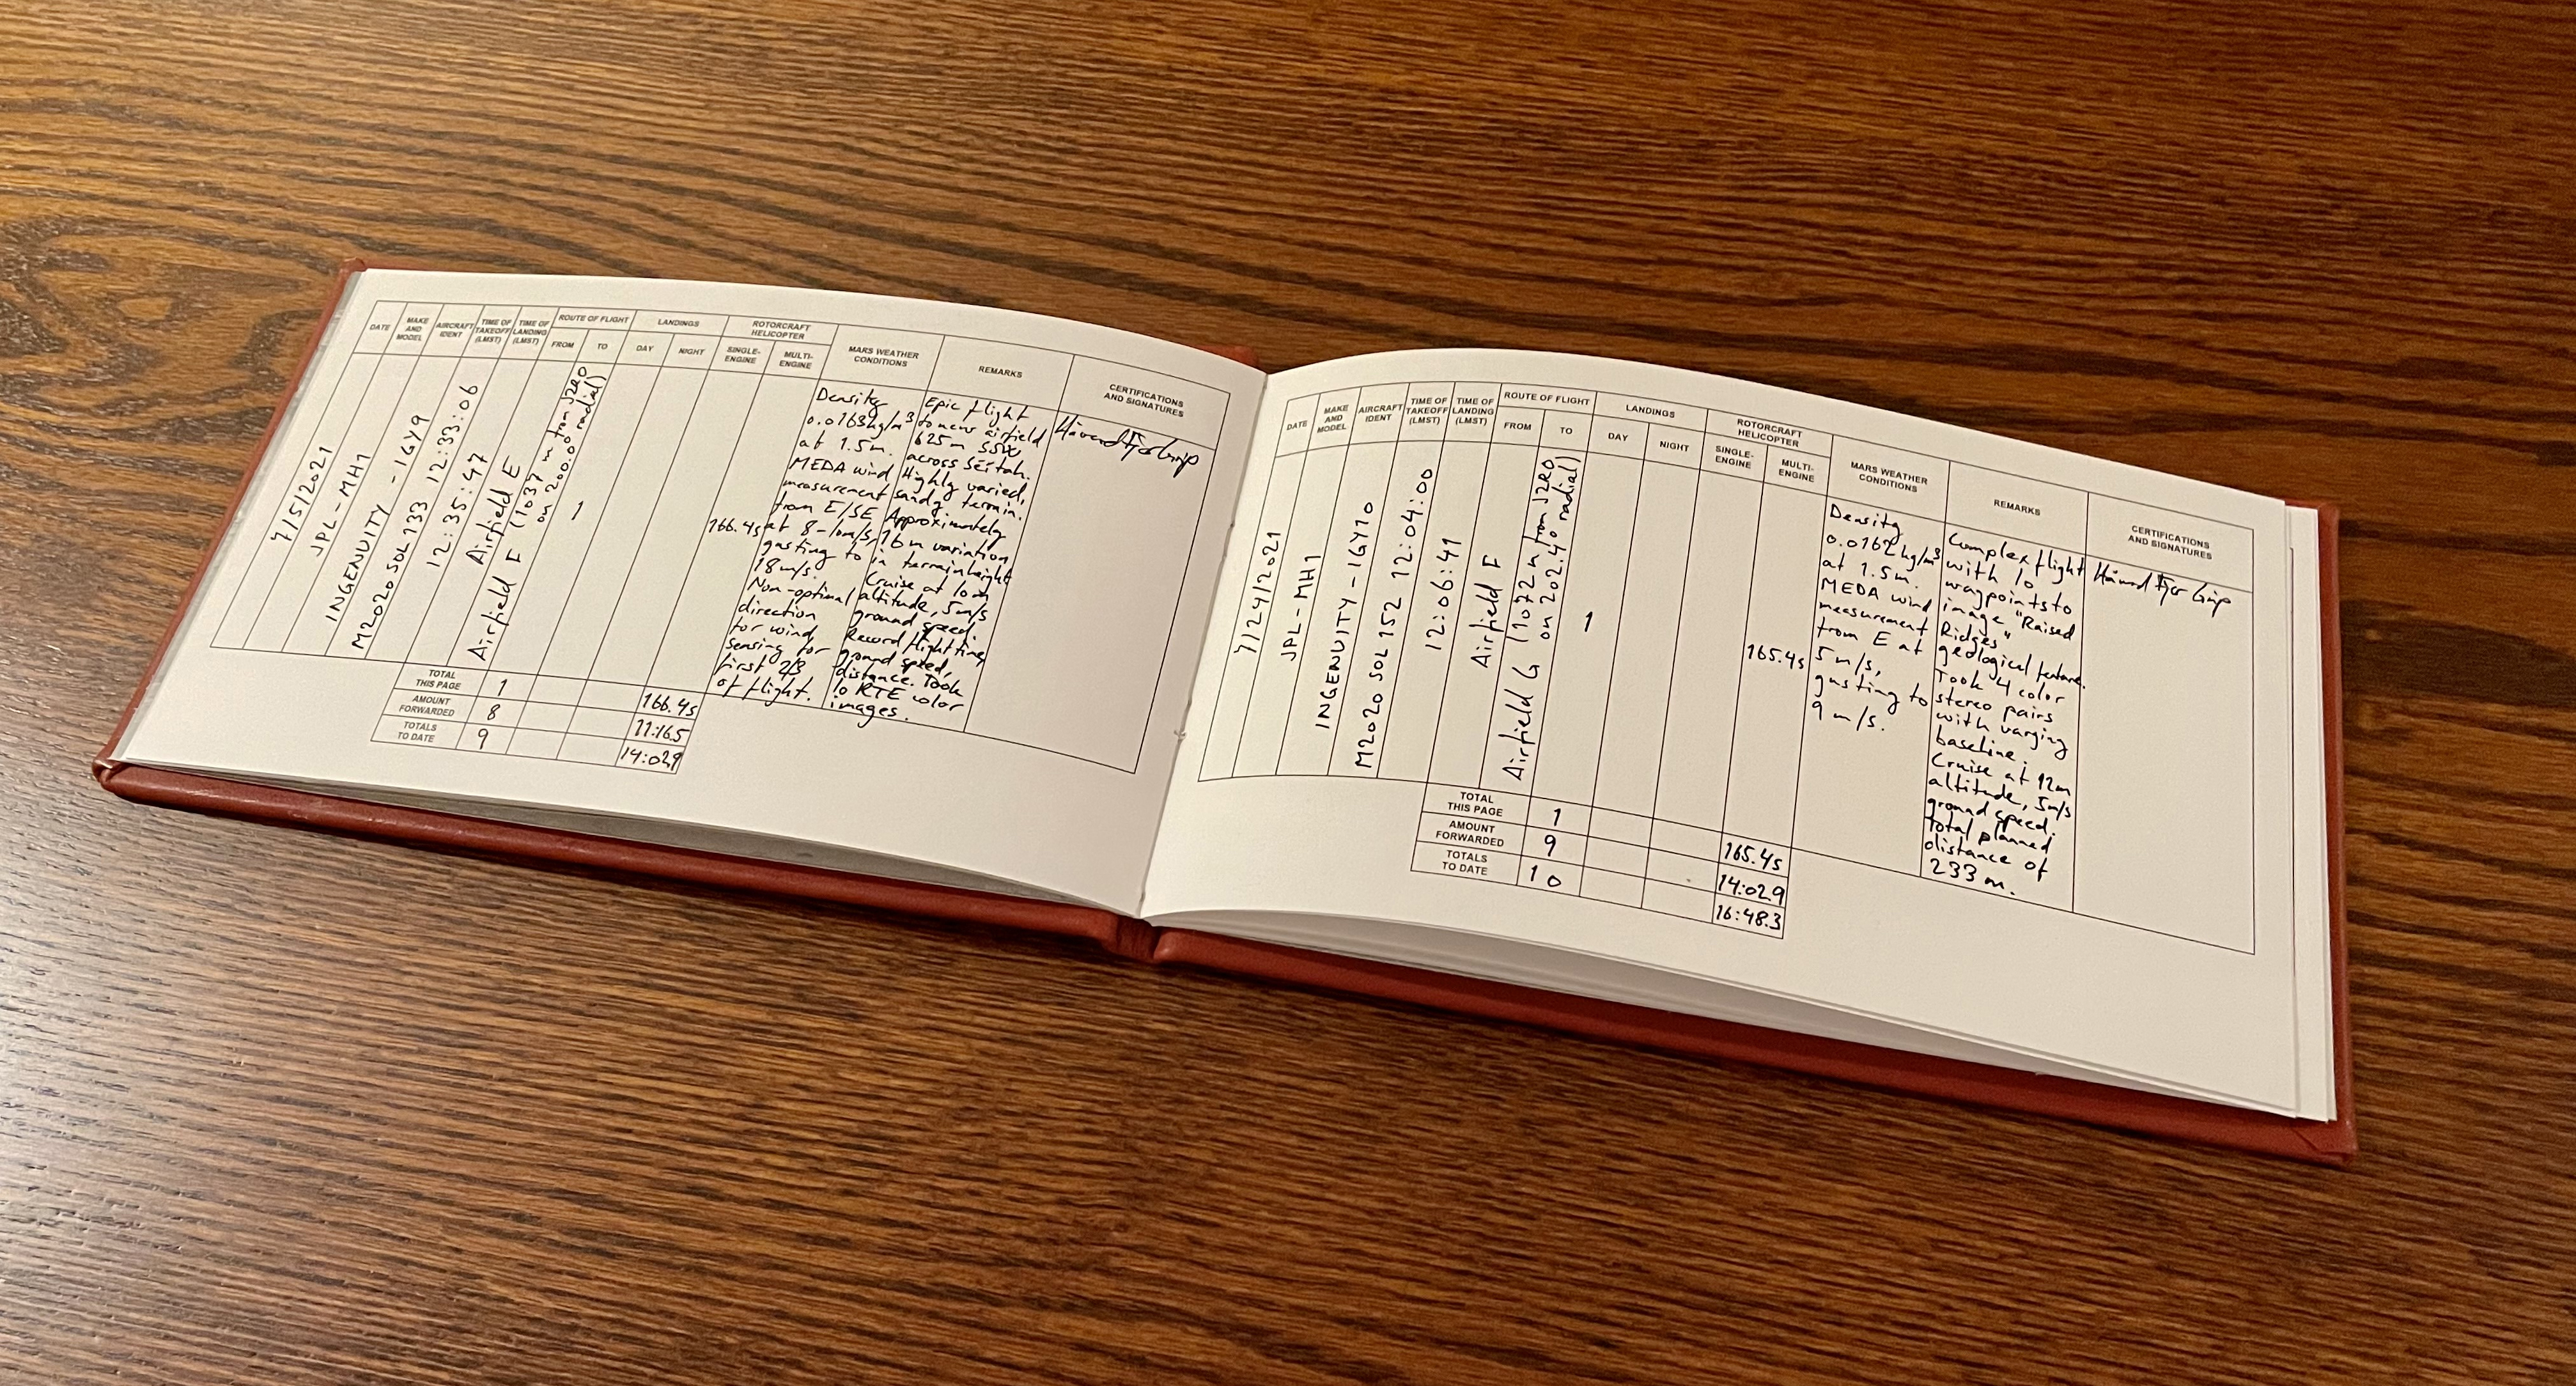

Ingenuity Logbook Entries

Håvard Grip, chief pilot of NASA’s Ingenuity Mars Helicopter, documents the details of each flight in the mission’s logbook, The Nominal Pilot’s Logbook for Planets and Moons, after each flight. Entries for Flights 9 and 10 are seen here.

Credit: NASA/JPL-Caltech